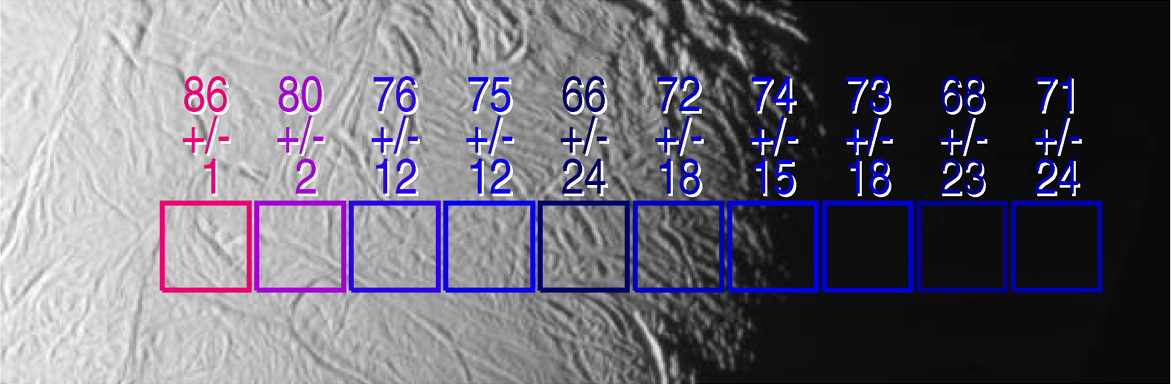

Searching for Warmth

The exciting mystery of an active south polar region on Saturn’s icy moon Enceladus continues to unfold as scientists make the correlation between geologically youthful surface fractures and unusually warm temperatures.

This view shows excess heat radiation from cracks near the moon’s south pole. These warm fissures are the source of plumes of dust and gas seen by multiple instruments on the Cassini spacecraft during its flyby of Enceladus on July 14, 2005, as described in a series of papers in the March 10, 2006, issue of the journal Science.

This image shows two arrays of temperature readings across the surface of Enceladus, as measured by the Cassini composite infrared spectrometer, superimposed on images of the surface taken simultaneously by the imaging science subsystem.

Surface temperatures in Kelvin, derived from the intensity of infrared radiation detected by the composite infrared spectrometer, are shown along with their formal uncertainties, although true uncertainties for temperatures below about 75 Kelvin (minus 325 degrees Fahrenheit) are not easily described by a single number.

Enhanced thermal emission is seen in the vicinity of the prominent “tiger stripe” fissures discovered by the imaging cameras. In this image, the excess emission is most strongly seen in the left-most composite infrared spectrometer field of view, which includes a fissure near the end of one of the tiger stripes. The peak temperatures, 86 Kelvin and 90 Kelvin (minus 305 and minus 298 degrees Fahrenheit) respectively, are averages over the composite infrared spectrometer field of view, and other composite infrared spectrometer data suggest that much higher temperatures, up to at least 145 Kelvin (minus 199 degrees Fahrenheit), occur in narrow zones a few hundred meters wide along the tiger stripe fissures. See PIA07794 for a related image.

This image is centered near longitude 135 west, latitude 65 south, and each square from the composite infrared spectrometer field of view is 17.5 kilometers (10.9 miles) across.

This Cassini narrow-angle camera image has been cropped and resized for presentation.

The Cassini-Huygens mission is a cooperative project of NASA, the European Space Agency and the Italian Space Agency. The Jet Propulsion Laboratory, a division of the California Institute of Technology in Pasadena, manages the mission for NASA’s Science Mission Directorate, Washington, D.C. The Cassini orbiter was designed, developed and assembled at JPL. The composite infrared spectrometer team is based at NASA’s Goddard Space Flight Center, Greenbelt, Md. The imaging operations center is based at the Space Science Institute in Boulder, Colo.

Credit: NASA/JPL/GSFC/Space Science Institute